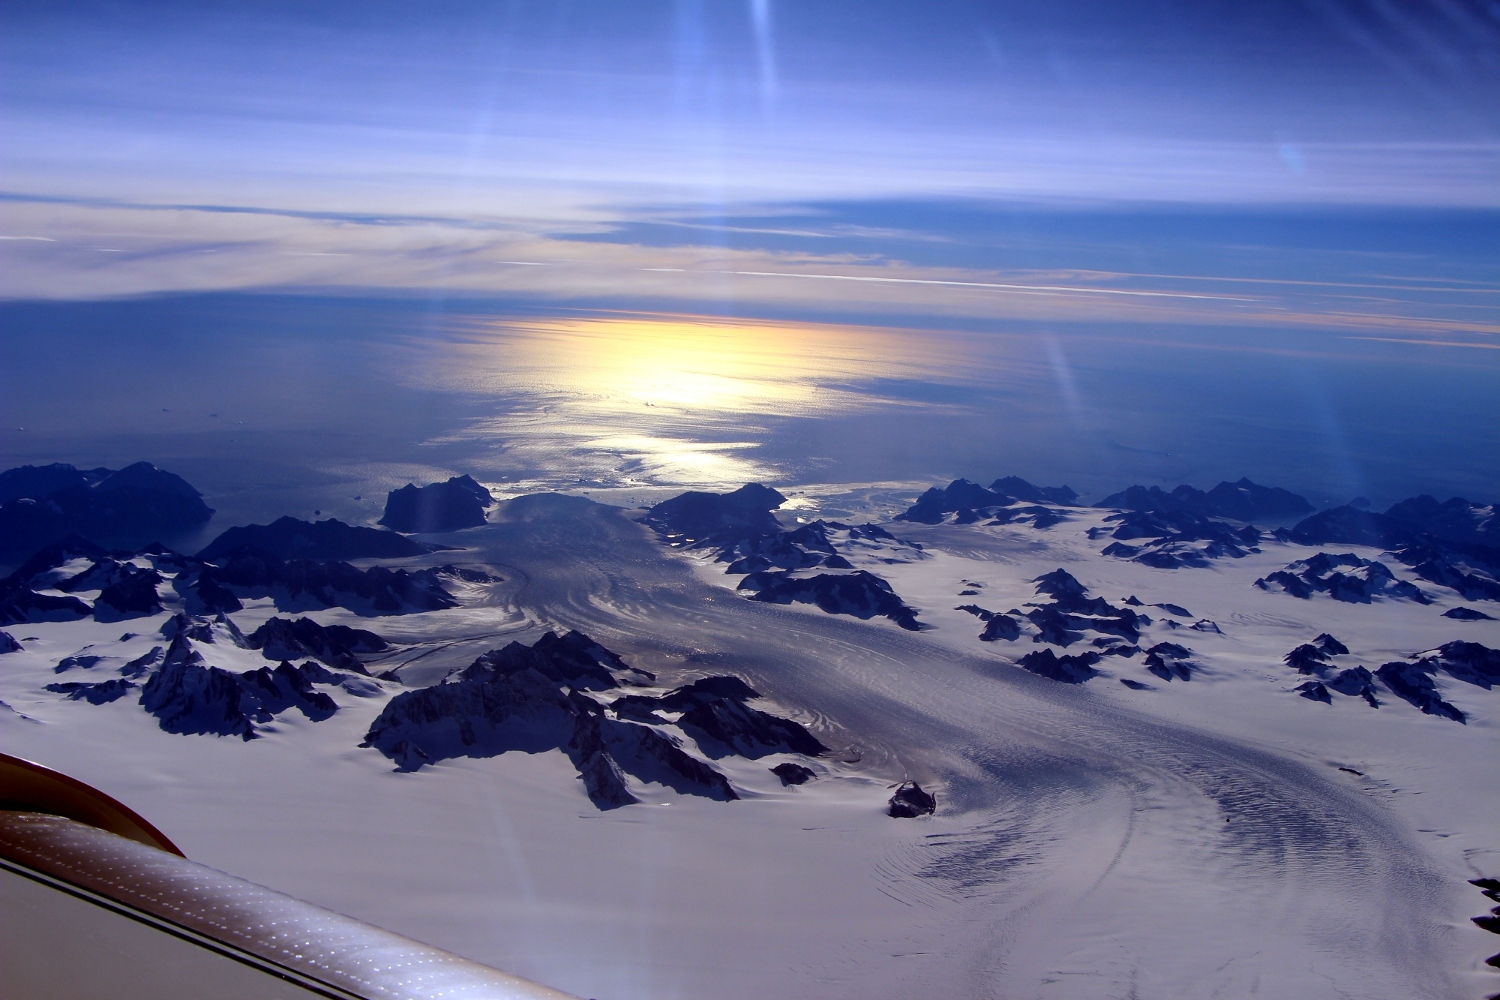

NASA's Observes Effects of Summer Melt on Greenland Ice Sheet

NASA's IceBridge, an airborne survey of polar ice, flew over the Helheim/Kangerdlugssuaq region of Greenland on Sept. 11, 2016. This photograph from the flight captures Greenland's Steenstrup Glacier, with the midmorning sun glinting off of the Denmark Strait in the background. IceBridge completed the final flight of the summer campaign to observe the impact of the summer melt season on the ice sheet on Sept. 16. The IceBridge flights, which began on Aug. 27, are mostly repeats of lines that the team flew in early May, so that scientists can observe changes in ice elevation between the spring and late summer. For this short, end-of-summer campaign, the IceBridge scientists flew aboard an HU-25A Guardian aircraft from NASA's Langley Research Center in Hampton, Virginia.

Credit: NASA/John Sonntag